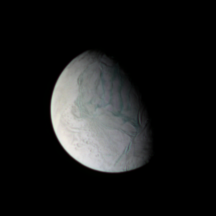

Icy Outpost?

The Cassini spacecraft looks down under at the tortured south polar region of Enceladus, crossed by its “tiger stripes,” or sulci, as the long, nearly parallel fractures are officially known. The use of enhanced color in this and other composite images makes the fractures and faults easier for the eye to detect.

The moon’s excess warmth, water ice jets, and huge vapor plume laced with simple organic materials make it an excellent candidate for the search for pre-biotic chemistry, and possibly even life, beyond Earth.

Enceladus is 505 kilometers (314 miles) across.

This false-color view is a composite of images obtained using filters sensitive to ultraviolet, green and infrared light. The images were taken by the Cassini spacecraft narrow-angle camera on Jan. 16, 2007 at a distance of approximately 657,000 kilometers (408,000 miles) from Enceladus. Image scale is 4 kilometers (2 miles) per pixel.

The Cassini-Huygens mission is a cooperative project of NASA, the European Space Agency and the Italian Space Agency. The Jet Propulsion Laboratory, a division of the California Institute of Technology in Pasadena, manages the mission for NASA’s Science Mission Directorate, Washington, D.C. The Cassini orbiter and its two onboard cameras were designed, developed and assembled at JPL. The imaging operations center is based at the Space Science Institute in Boulder, Colo.

Credit: NASA/JPL/Space Science Institute